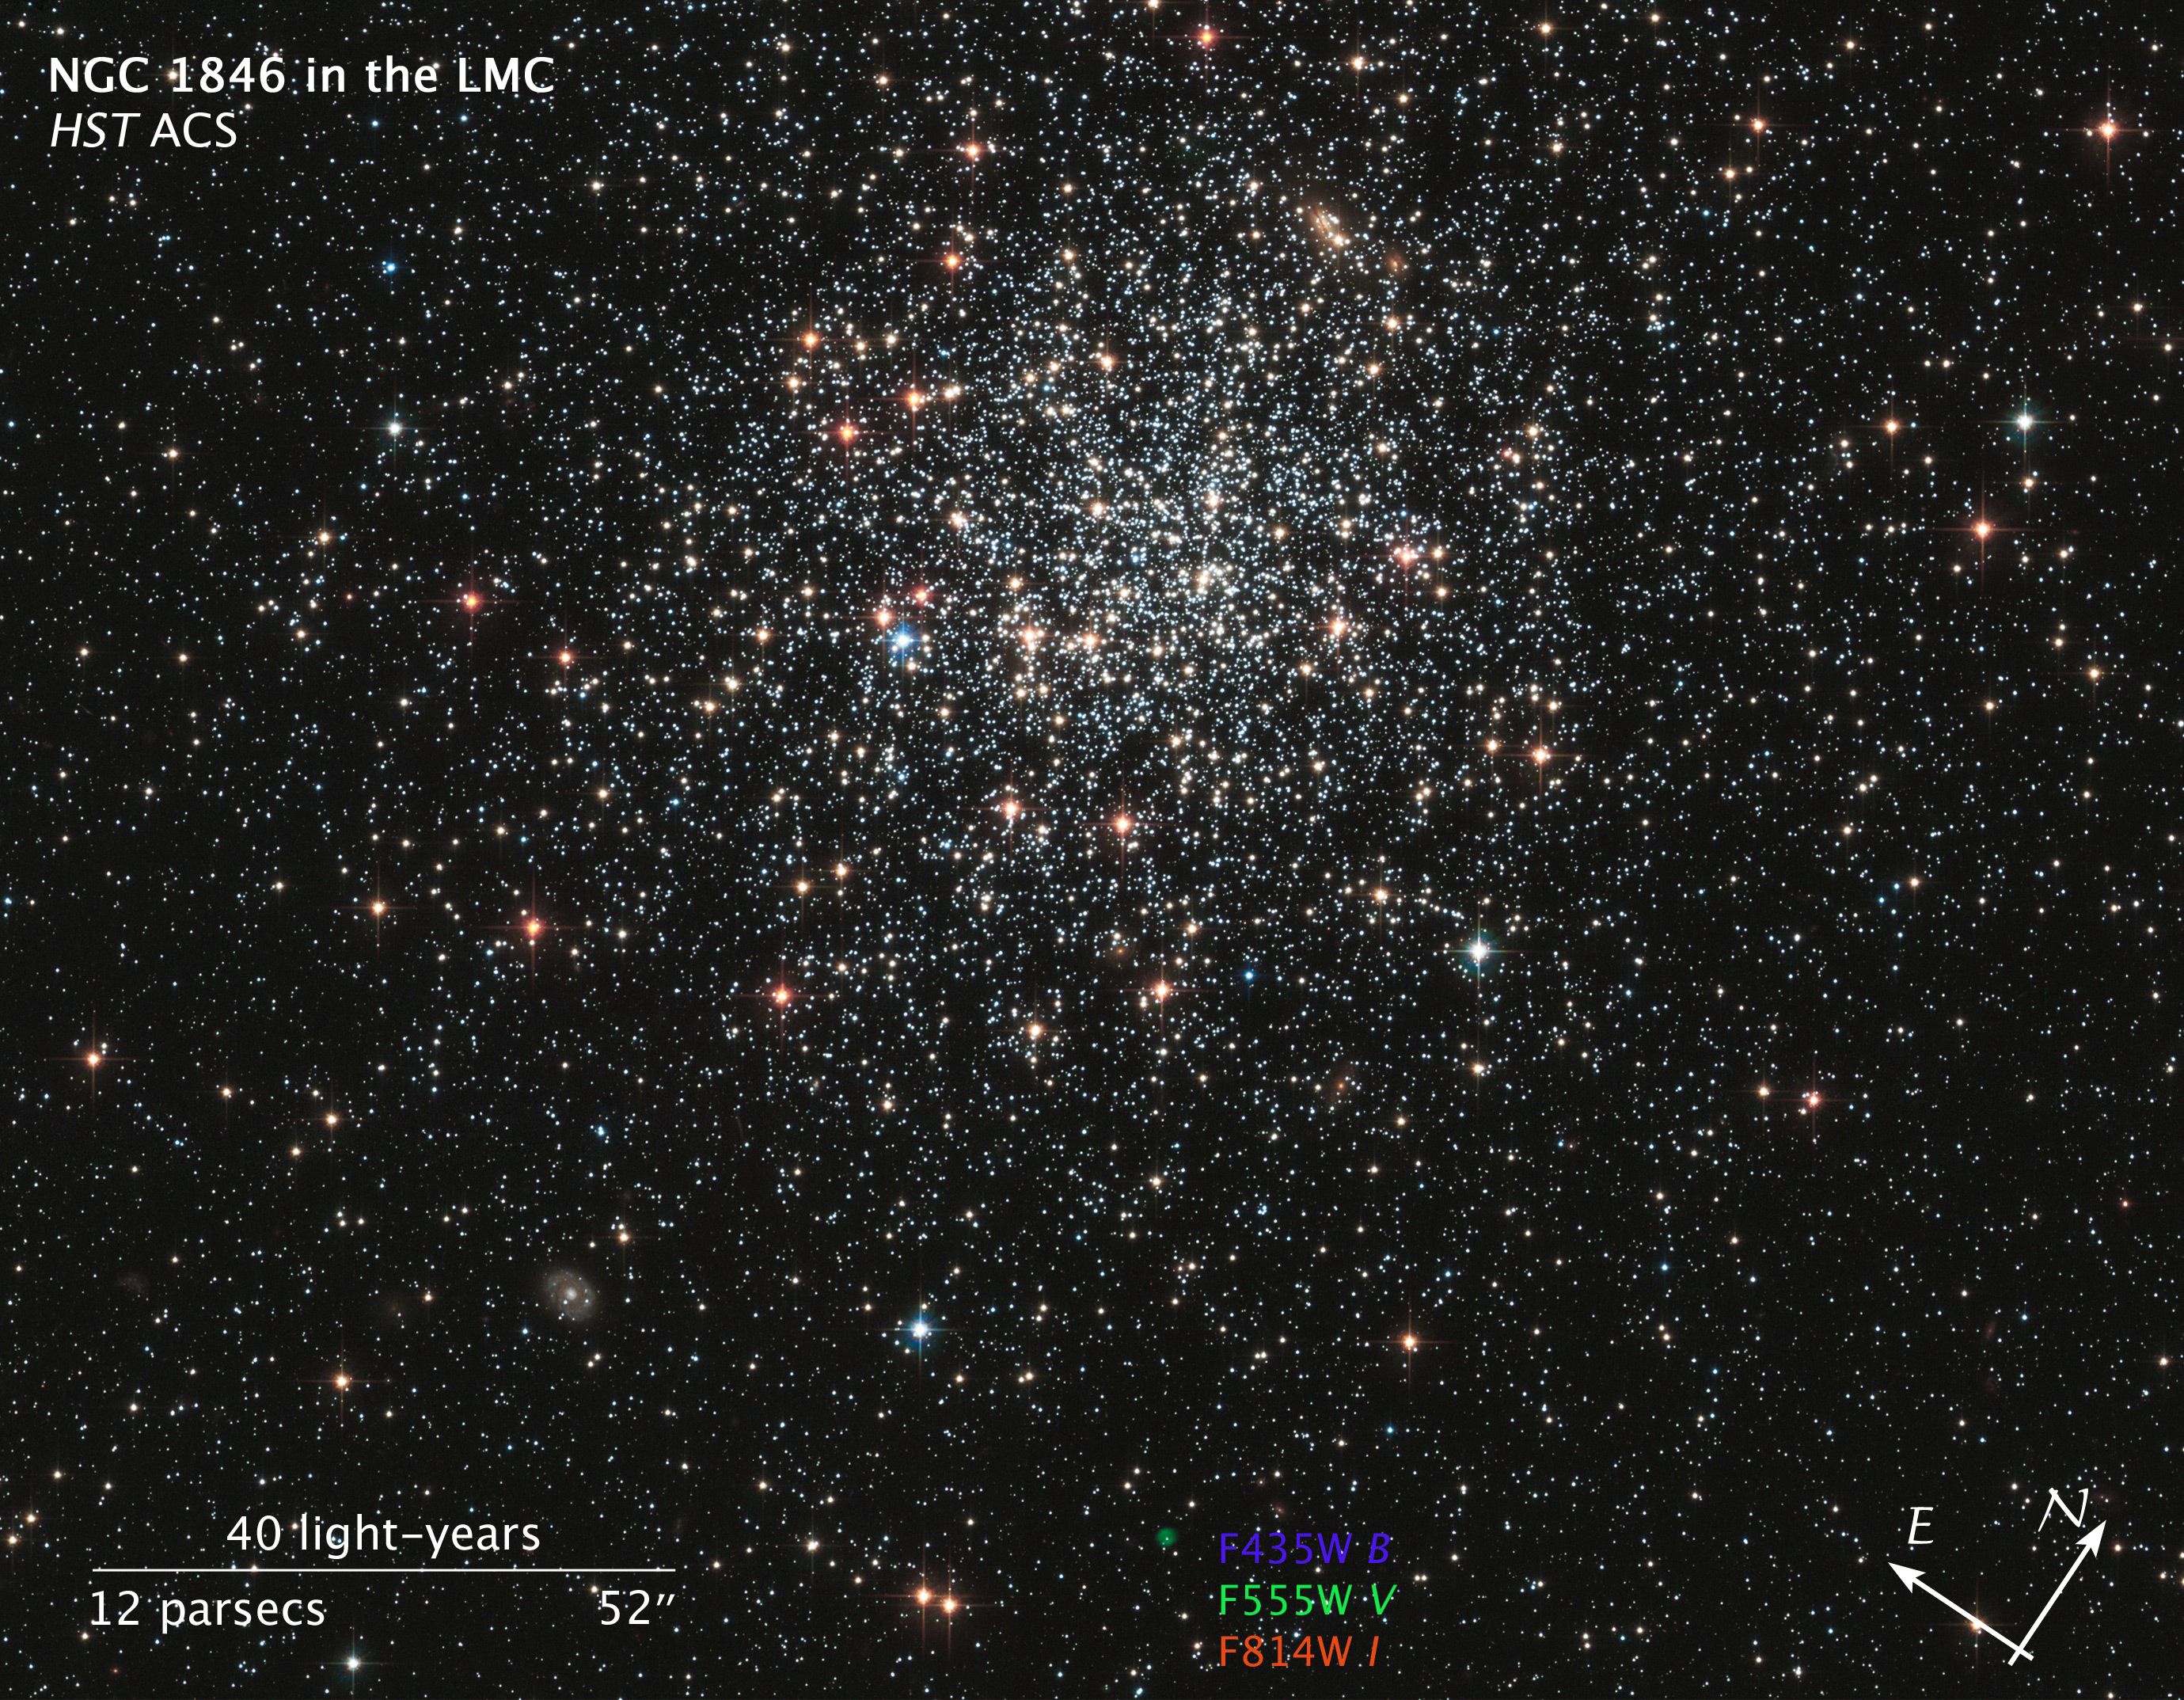

Compass/Scale Image for NGC 1846

Object Name: NGC 1846
Object Description: Globular Cluster in the Large Magellanic Cloud
Instrument: HST/ACS
Filters: F435W (B), F555W (V), and F814W (I)
Exposure Time: 34 minutes

This image is a composite of many separate exposures made by the ACS instrument on the Hubble Space Telescope using three broadband filters. The color results from assigning different hues (colors) to each monochromatic image. In this case, the assigned colors are: Blue: F435W (B) Green: F555W (V) Red: F814W (I)

Credit: Illustration: NASA, ESA, and L. Frattare (STScI); Release: NASA, ESA, and the Hubble Heritage Team (STScI/AURA)